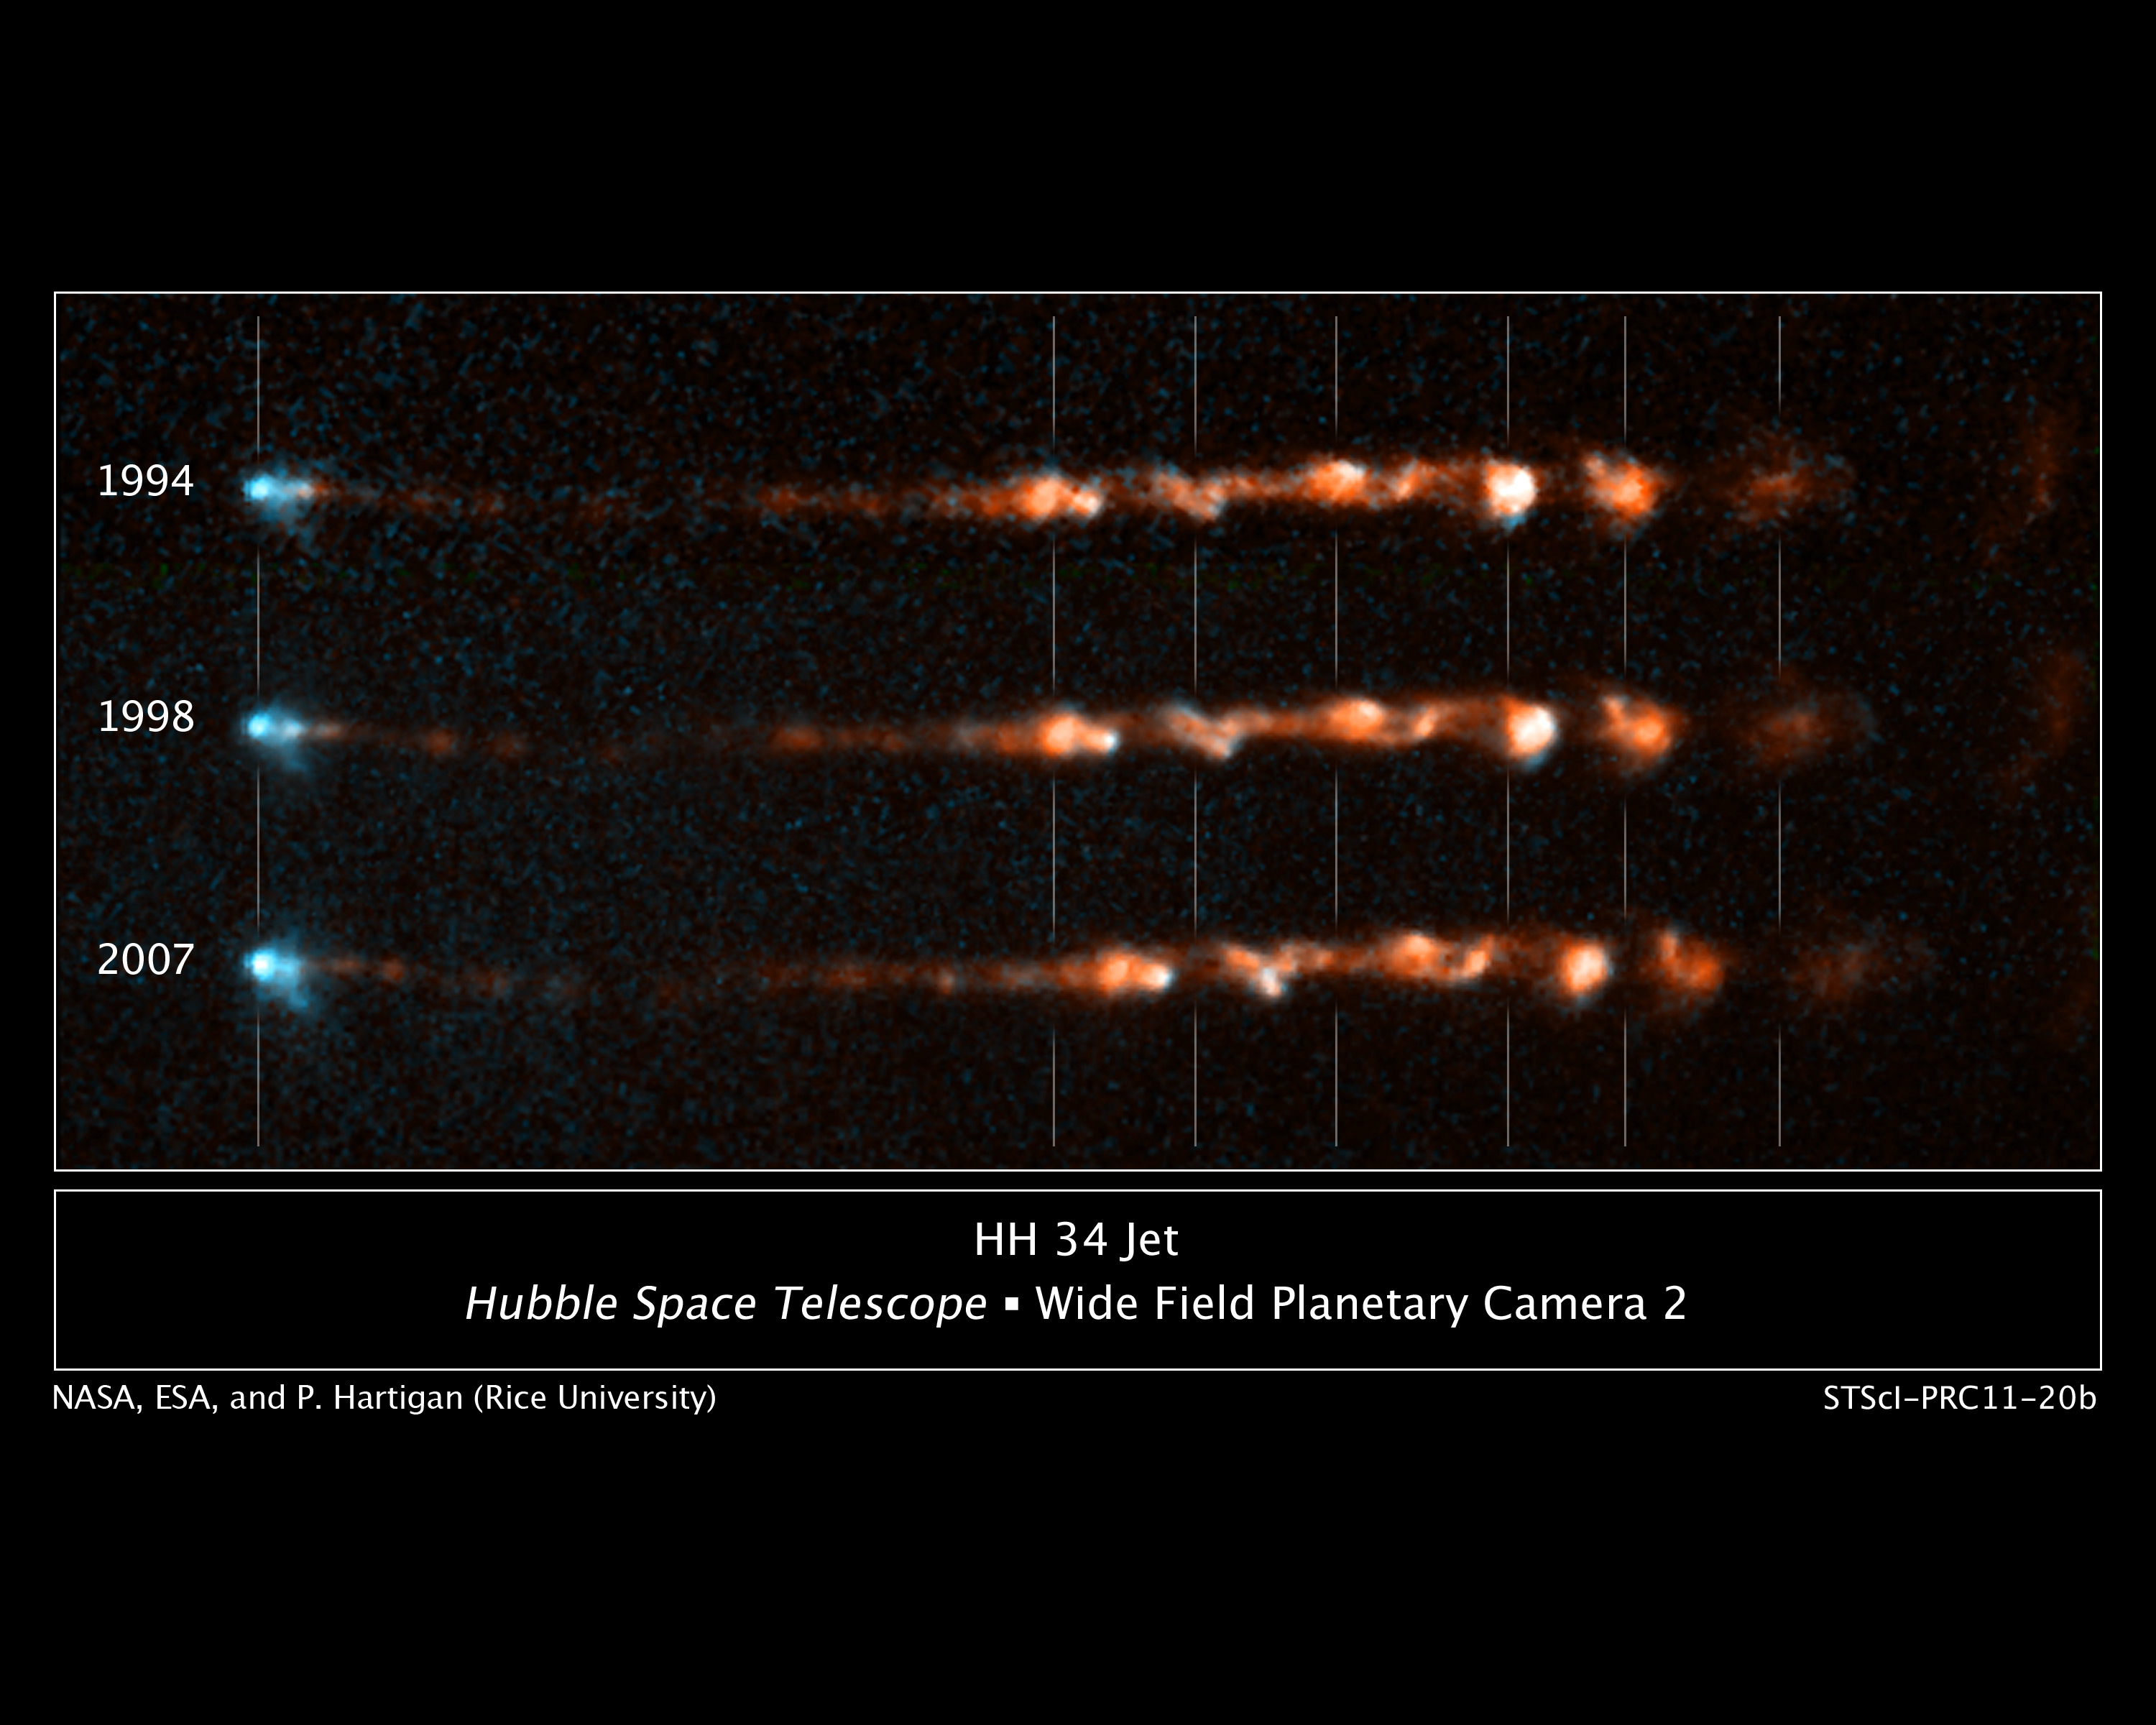

Close-up Views of a Stellar Jet

These images taken by NASA's Hubble Space Telescope show how a bright, clumpy jet ejected from a young star has changed over time.

The jet, called Herbig-Haro 34 (or HH 34), is a signpost of star birth. Several bright regions in the lumpy gas signify where material is slamming into each other, heating up, and glowing. The images show that a couple of bright areas on the right faded over time, as heated material cooled (shown in red). Two regions at left, however, brightened over the 14-year span of observations, pinpointing fresh collision sites. The blue fan-shaped feature at left outlines the edge of the outflow cavity, illuminated by the fledgling star. A small knot of material within the blue feature is either a new jet or magnetic energy being emitted by the star.

Ejected episodically by a young star like salvos from a cannon, the blobby material in HH 34 zips along at more than 440,000 miles (700,000 kilometers) an hour. When launched, the speedy jet may initially be confined to a narrow beam by the star's powerful magnetic field.

These images are part of a series of time-lapse movies astronomers have made showing the motion of several Herbig-Haro jets over time. The movies were stitched together from images taken over a 14-year period by Hubble's Wide Field Planetary Camera 2. Hubble followed the HH 34 jets over three epochs: 1994, 1998, and 2007.

HH 34 is roughly 1,350 light-years from Earth, near the Orion Nebula.

Credit: NASA, ESA, and P. Hartigan (Rice University)